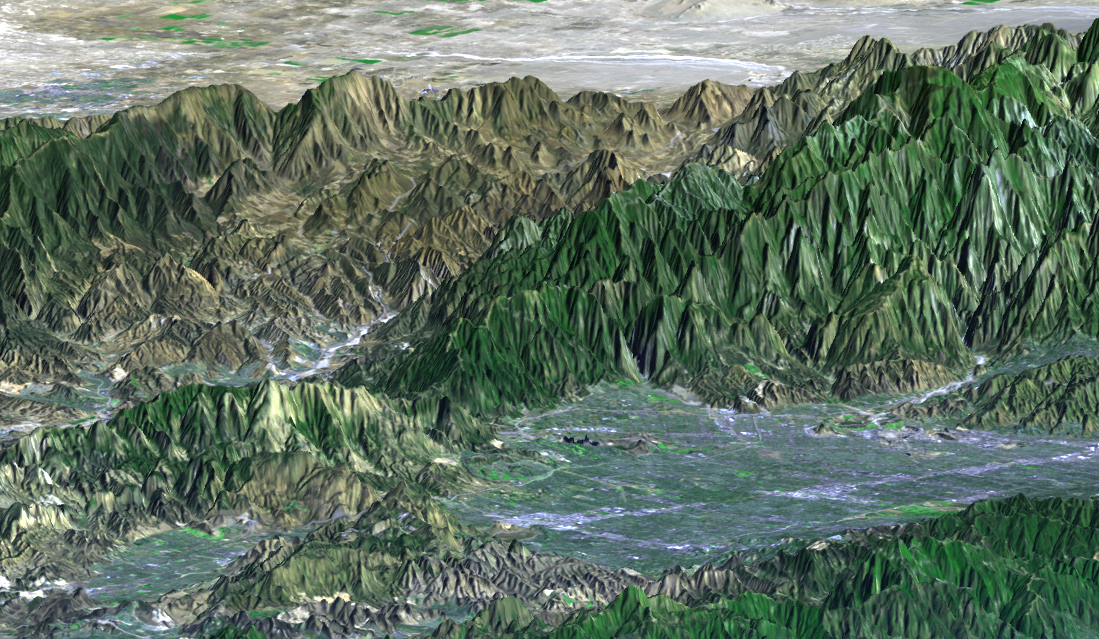

SRTM Perspective View with Landsat Overlay: San Fernando Valley, California

The San Fernando Valley (lower right of center) is part of Los Angeles and includes well over one million people. Two major disasters have occurred here in the last few decades: the 1971 Sylmar earthquake and the 1994 Northridge earthquake. Both quakes caused major damage to homes, freeways, and other structures and included major injuries and fatalities. The Northridge earthquake was the one of the costliest natural disasters in United States history. Understanding earthquake risks requires understanding a location’s geophysical setting, and topographic data are of substantial benefit in that regard. Landforms are often characteristic of specific tectonic processes, such as ground movement along faults. Elevation models, such as those produced by the Shuttle Radar Topography Mission (SRTM), are particularly useful in visualizing regional scale landforms that are too large to be seen directly on-site. They can also be used to model the propagation of damaging seismic waves, which helps in urban planning. In recent years, elevation models have also been a critical input to radar interferometric studies, which reveal detailed patterns of ground deformation from earthquakes that had never before been seen.

This perspective view was generated by draping a Landsat satellite image over a preliminary topographic map from SRTM. Landsat has been providing visible and infrared views of the Earth since 1972. SRTM elevation data matches the 30-meter resolution of most Landsat images and will substantially help in analyses of the large and growing Landsat image archive.

The elevation data used in this image was acquired by SRTM aboard the Space Shuttle Endeavour, launched on February 11, 2000. SRTM used the same radar instrument that comprised the Spaceborne Imaging Radar-C/X-Band Synthetic Aperture Radar (SIR-C/X-SAR) that flew twice on the Space Shuttle Endeavour in 1994. SRTM was designed to collect three-dimensional measurements of the Earth’s surface. To collect the 3-D data, engineers added a 60-meter-long (200-foot) mast, installed additional C-band and X-band antennas, and improved tracking and navigation devices. The mission is a cooperative project between the National Aeronautics and Space Administration (NASA), the National Imagery and Mapping Agency (NIMA) of the U.S. Department of Defense (DoD), and the German and Italian space agencies. It is managed by NASA’s Jet Propulsion Laboratory, Pasadena, CA, for NASA’s Earth Science Enterprise, Washington, DC.

Size: 33 kilometers (20 miles) view width, 88 kilometers (55 miles) view distance
Location: 34.2 deg. North lat., 118.5 deg. West lon.
Orientation: View toward the northeast, 3X vertical exaggeration
Image: Landsat bands 1, 2&4, 3 as blue, green, and red, respectively
Date Acquired: February 16, 2000 (SRTM), November 11, 1986 (Landsat)

Credit: NASA/JPL/NIMA